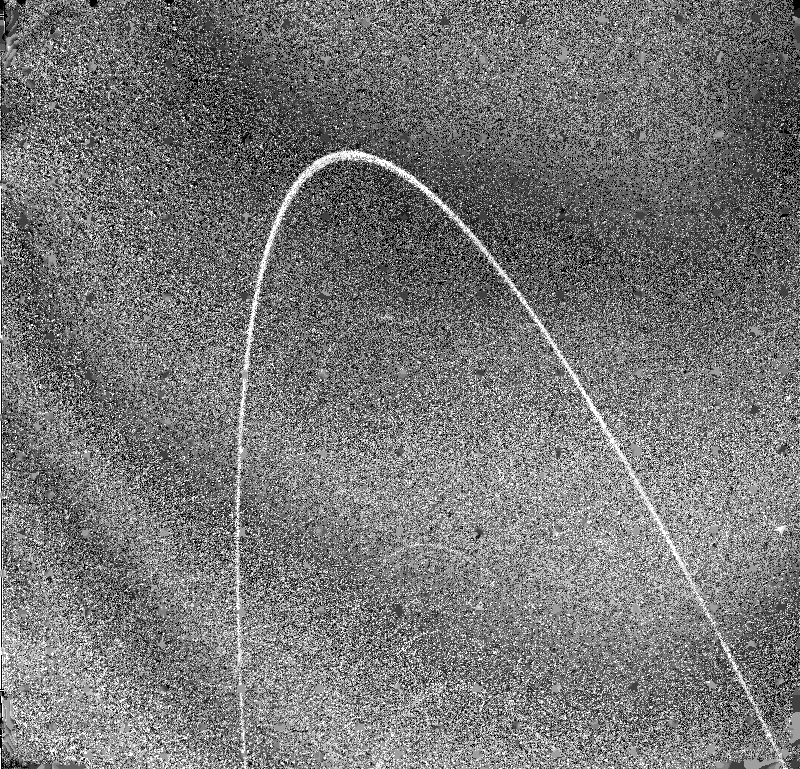

Outer Part of the Uranian Ring System

Voyager 2’s wide-angle camera captured this view of the outer part of the Uranian ring system the morning of Jan. 24, 1986, just 11 minutes before passing through the ring plane. The spacecraft was 125,000 kilometers (78,000 miles) away when it obtained this clear-filter view; the resolution is slightly better than 9 km (6 mi). The brightest, outermost ring is known as epsilon. Interior to epsilon lie (from top) the newly discovered 10th ring of Uranus — designated 1986UR1 and barely visible here — and then the delta, gamma and eta rings. The Voyager project is managed for NASA by the Jet Propulsion Laboratory.

Credit: NASA/JPL